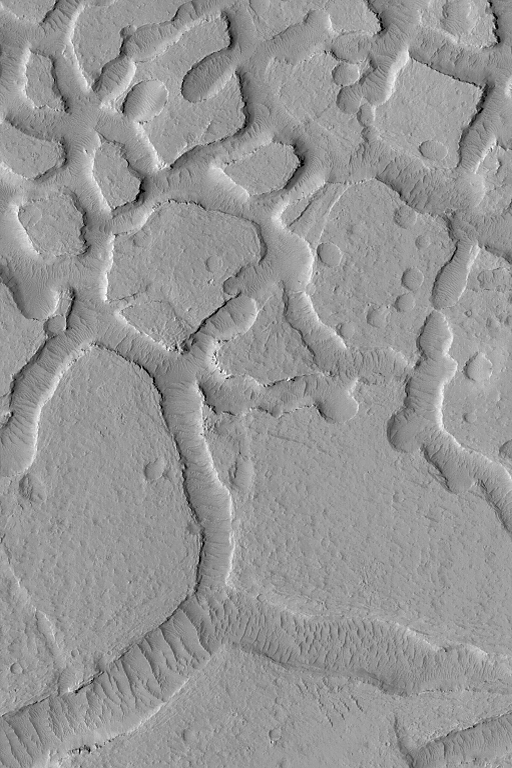

Mesas and Troughs

MGS MOC Release No. MOC2-501, 2 October 2003

This Mars Global Surveyor (MGS) Mars Orbiter Camera (MOC) image shows a grouping of mesas created by pitting and erosion of a layered material north of Apollinaris Patera near 1.7°S, 187.0°W. The terrain is mantled by dust and the troughs between the mesas exhibit large, ripple-like, windblown bedforms. The picture covers an area 3 km (1.9 mi) across. Sunlight illuminates the scene from the lower left.

Credit: NASA/JPL/Malin Space Science Systems